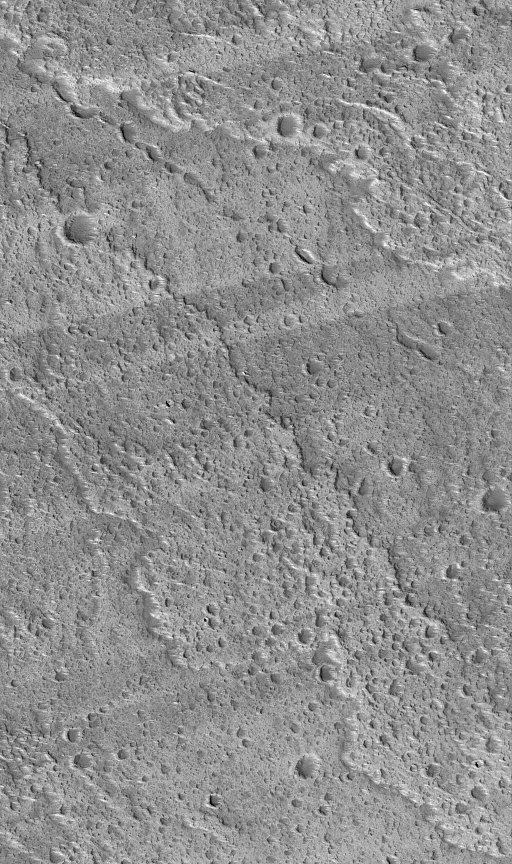

Streaks and Lava Flows

5 June 2004
This Mars Global Surveyor (MGS) Mars Orbiter Camera (MOC) picture shows alternating light and dark wind streaks superimposed over a rugged lava flow surface on the west flank of the volcano, Ascraeus Mons. A chain of pits in the upper half of the image mark the location of a collapsed lava tube. The image is located near 11.6°N, 105.5°W, and covers an area about 3 km (1.9 mi) across. The scene is illuminated by sunlight from the lower left.

Credit: NASA/JPL/Malin Space Science Systems